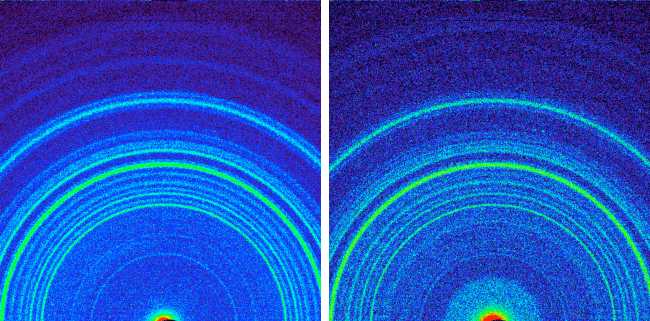

Minerals at ‘Rocknest’ and ‘John Klein’

Annotated Version

This side-by-side comparison shows the X-ray diffraction patterns of two different samples collected from the Martian surface by NASA’s Curiosity rover. These images, made from data obtained by Curiosity’s Chemistry and Mineralogy instrument (CheMin), show the patterns obtained from a drift of windblown dust and sand called “Rocknest” and from a powdered rock sample drilled from the “John Klein” bedrock.

The presence of abundant clay minerals in the John Klein drill powder and the lack of abundant salt suggest a fresh water environment. The presence of calcium sulfates rather than magnesium or iron sulfates (as found at Meridiani Planum by NASA’s Mars Exploration Rover Opportunity) suggests a neutral to mildly alkaline pH environment. The Rocknest sand shadow mineralogy suggests a dry, aeolian (wind-shaped) environment with low water activity. The John Klein mineralogy suggests a lacustrine (lakebed) environment with high water activity.

As seen on the left, the Rocknest data reveal abundant plagioclase feldspar, pyroxene and olivine minerals. The data also indicate reveal small amounts of magnetite and anhydrite. In addition, the Rocknest sample contains 25 to 35 percent amorphous, or non-crystalline, material.

X-ray diffraction analysis of the John Klein drill powder reveals abundant phyllosilicate (a class of clay minerals called smectites that form by the action of relatively pure and neutral pH water on source minerals), plagioclase feldspar, pyroxene, magnetite and olivine. Alternatively, the clay minerals could have been transported by water from sources higher up the sediment fan to form the John Klein mineral assemblage. The region of the pattern indicating the phyllosilicates is labeled in the annotated version of this image. The data also show minor amounts of anhydrite and bassanite. The John Klein sample also contains about 20 percent amorphous material.

NASA’s Jet Propulsion Laboratory, a division of Caltech in Pasadena, manages the project for NASA’s Science Mission Directorate, Washington, and built Curiosity and CheMin.

Credit: NASA/JPL-Caltech/Ames